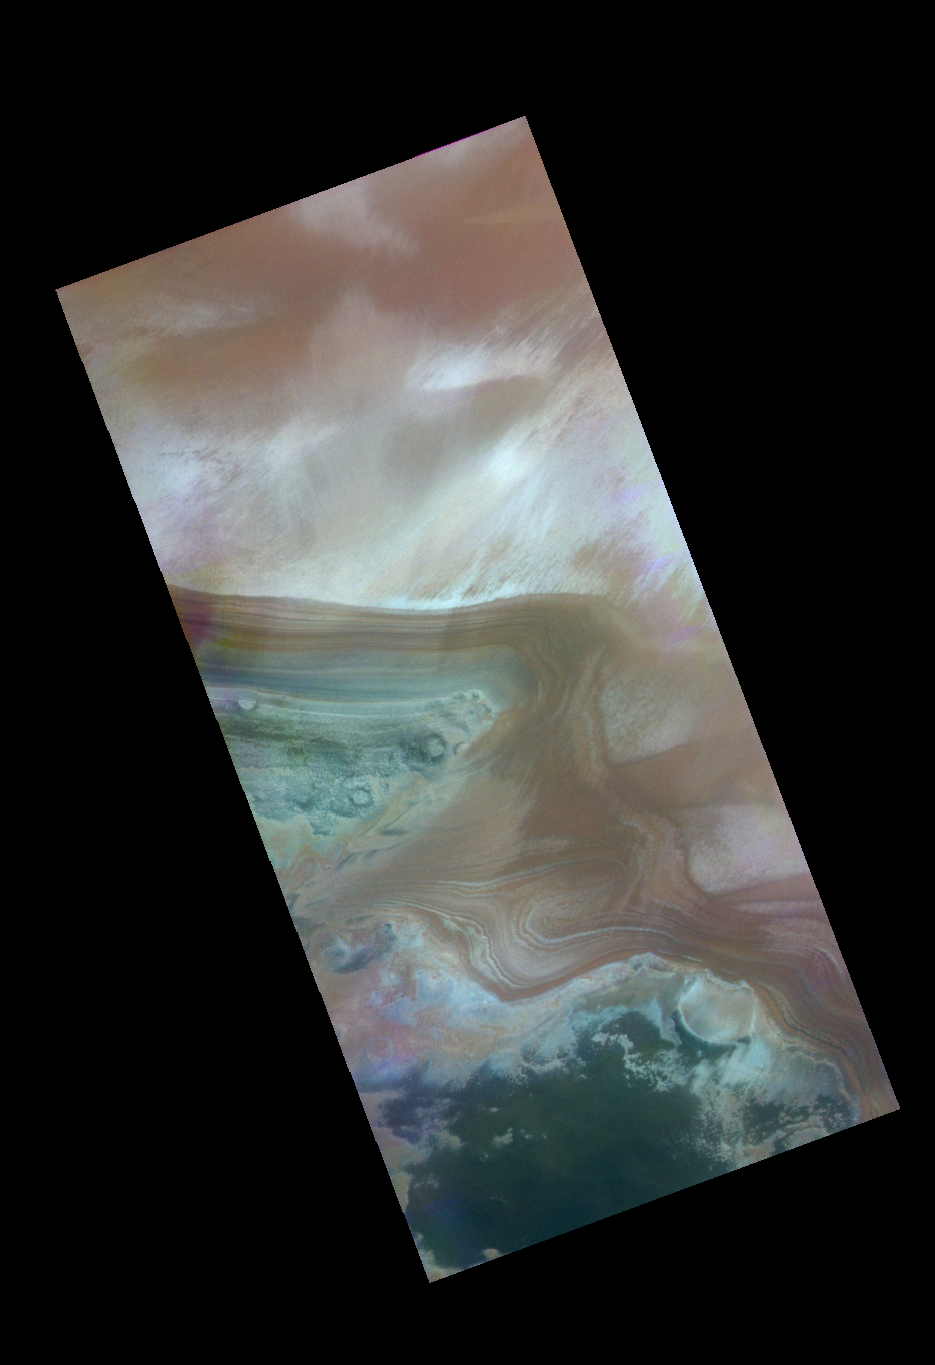

Northern Polar Cap

Released 13 May 2004

This nighttime visible color image was collected on November 26, 2002 during the Northern Summer season near the North Polar Cap Edge.

The THEMIS VIS camera is capable of capturing color images of the martian surface using its five different color filters. In this mode of operation, the spatial resolution and coverage of the image must be reduced to accommodate the additional data volume produced from the use of multiple filters. To make a color image, three of the five filter images (each in grayscale) are selected. Each is contrast enhanced and then converted to a red, green, or blue intensity image. These three images are then combined to produce a full color, single image. Because the THEMIS color filters don’t span the full range of colors seen by the human eye, a color THEMIS image does not represent true color. Also, because each single-filter image is contrast enhanced before inclusion in the three-color image, the apparent color variation of the scene is exaggerated. Nevertheless, the color variation that does appear is representative of some change in color, however subtle, in the actual scene. Note that the long edges of THEMIS color images typically contain color artifacts that do not represent surface variation.

Image information: VIS instrument. Latitude 80, Longitude 43.2 East (316.8 West). 38 meter/pixel resolution.

Note: this THEMIS visual image has not been radiometrically nor geometrically calibrated for this preliminary release. An empirical correction has been performed to remove instrumental effects. A linear shift has been applied in the cross-track and down-track direction to approximate spacecraft and planetary motion. Fully calibrated and geometrically projected images will be released through the Planetary Data System in accordance with Project policies at a later time.

NASA’s Jet Propulsion Laboratory manages the 2001 Mars Odyssey mission for NASA’s Office of Space Science, Washington, D.C. The Thermal Emission Imaging System (THEMIS) was developed by Arizona State University, Tempe, in collaboration with Raytheon Santa Barbara Remote Sensing. The THEMIS investigation is led by Dr. Philip Christensen at Arizona State University. Lockheed Martin Astronautics, Denver, is the prime contractor for the Odyssey project, and developed and built the orbiter. Mission operations are conducted jointly from Lockheed Martin and from JPL, a division of the California Institute of Technology in Pasadena.

Credit: NASA/JPL/Arizona State University